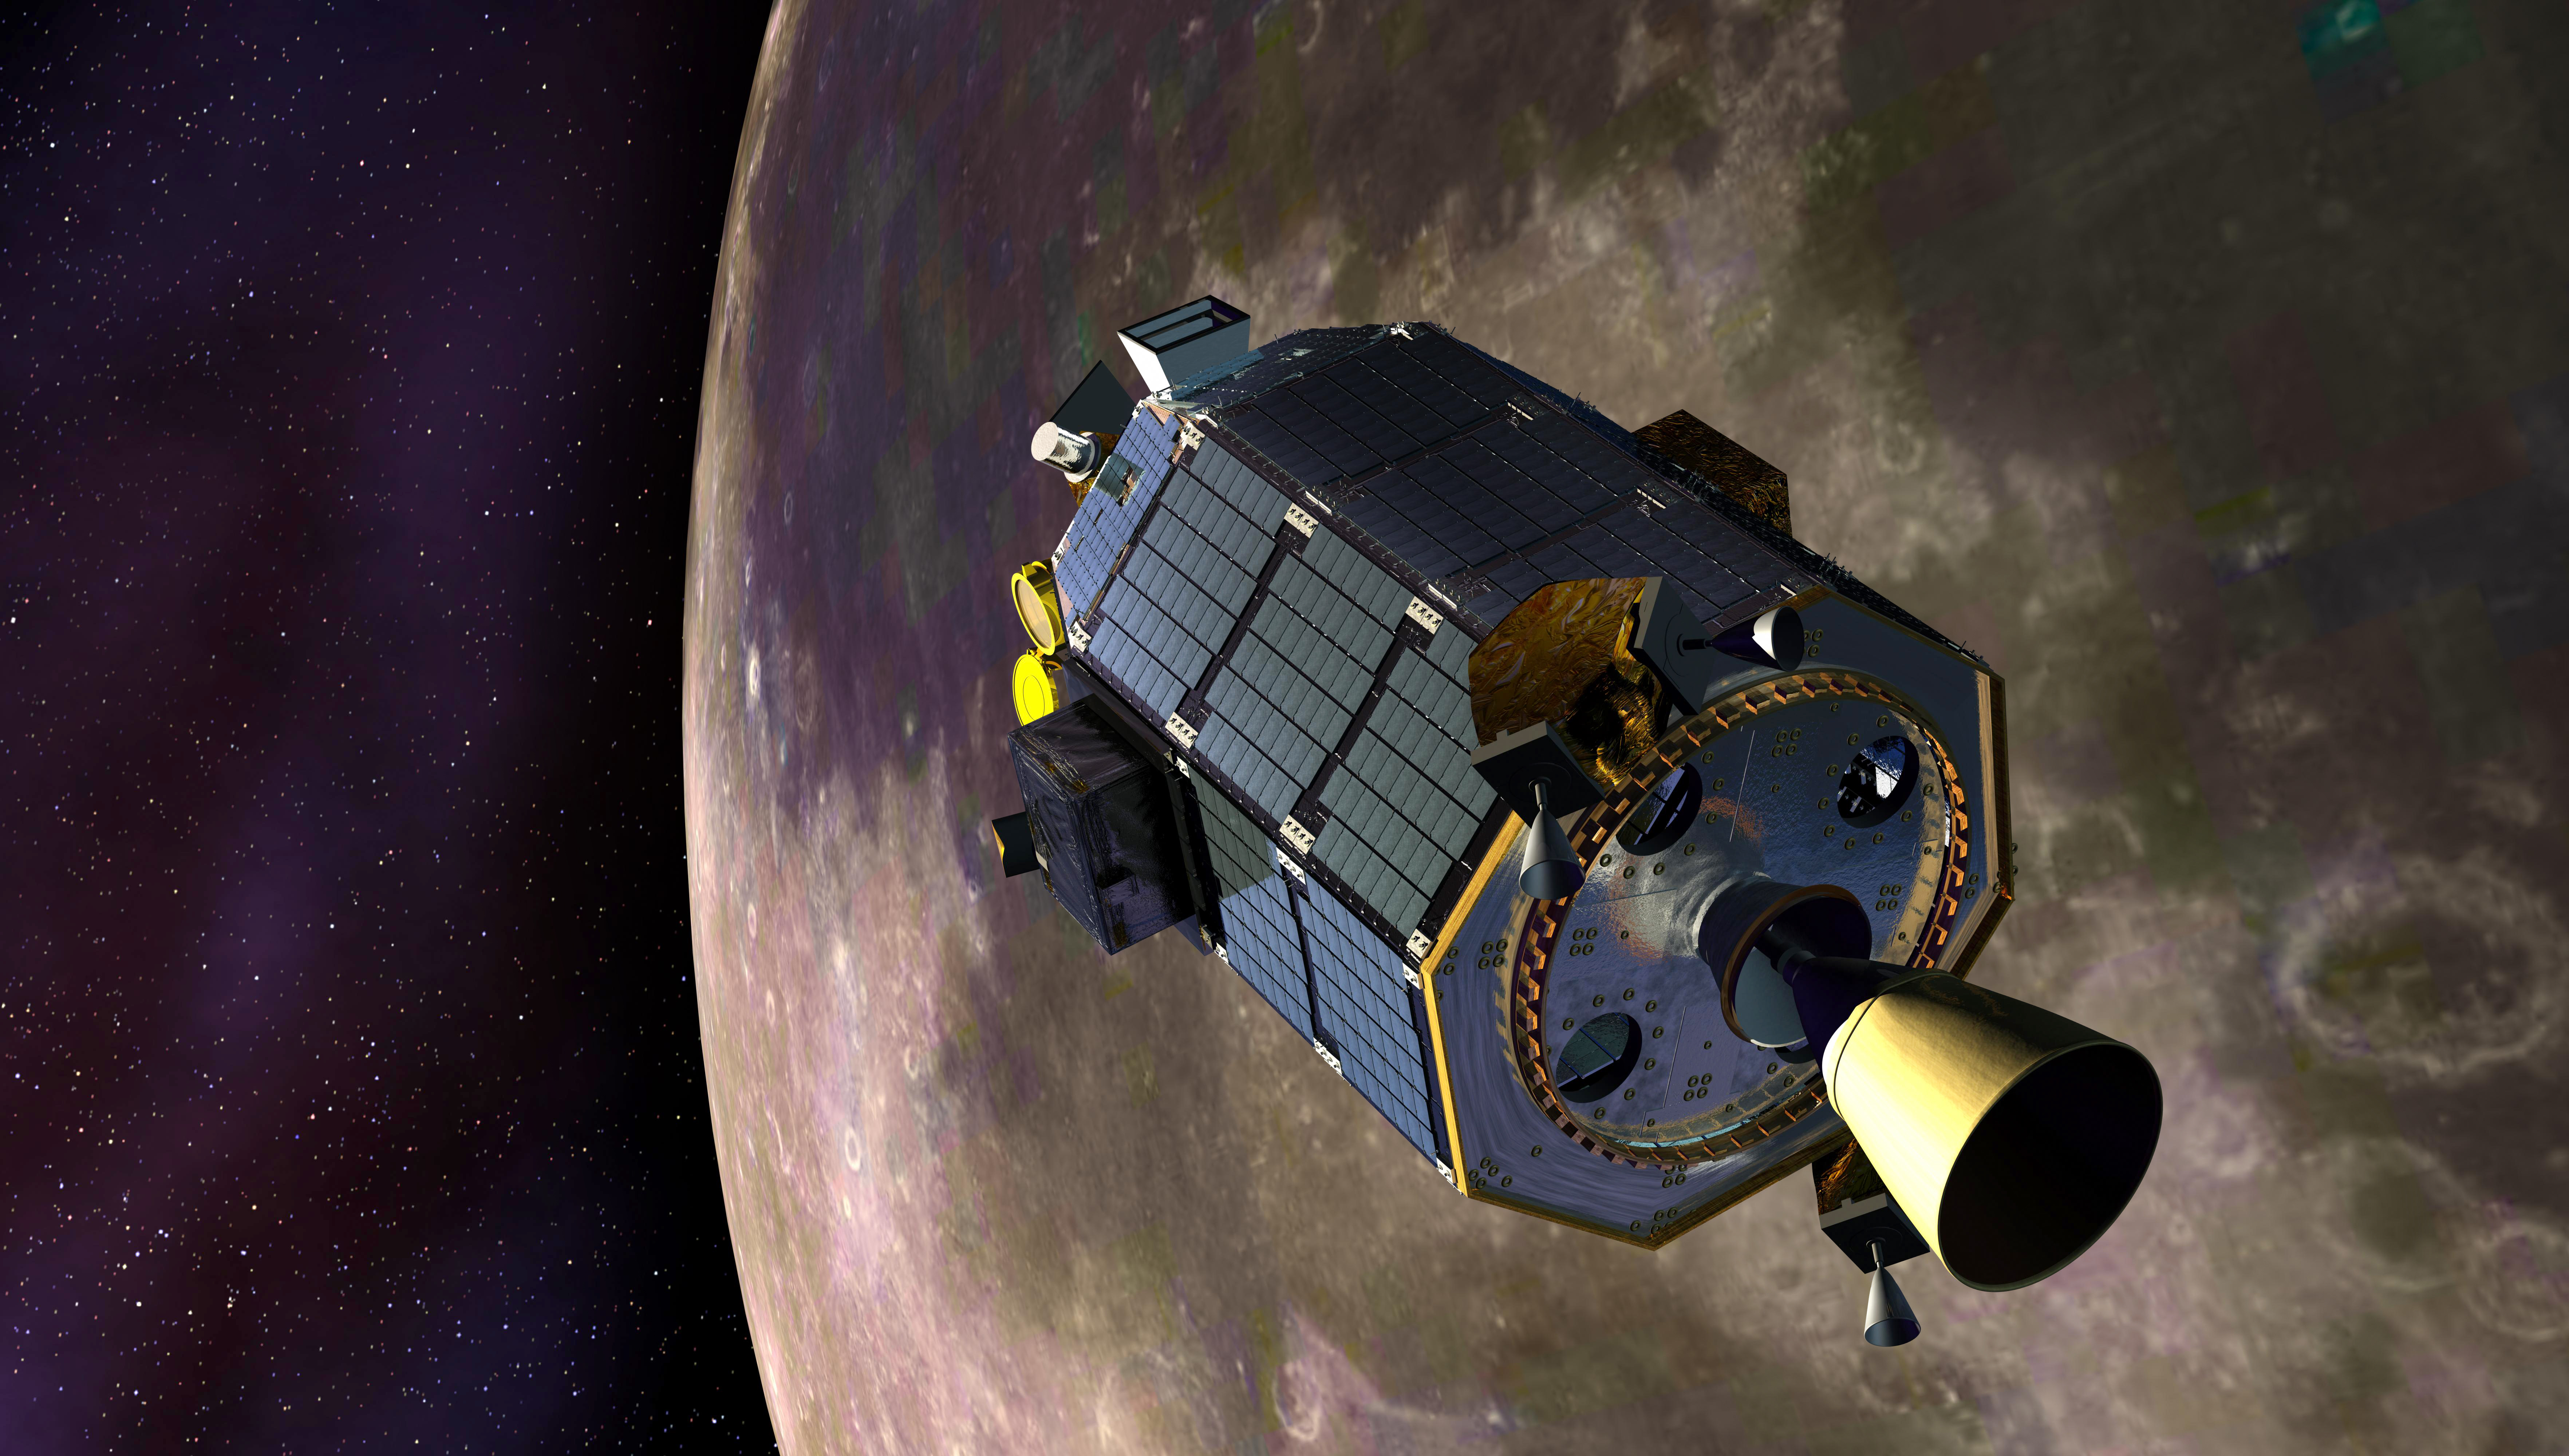

LADEE in Lunar Orbit

An artist's concept showing the Lunar Atmosphere and Dust Environment Explorer (LADEE) spacecraft is seen orbiting the moon as it prepares to fire its maneuvering thrusters to maintain a safe orbital altitude. ----- What is LADEE? The Lunar Atmosphere and Dust Environment Explorer (LADEE) is designed to study the Moon's thin exosphere and the lunar dust environment. An "exosphere" is an atmosphere that is so thin and tenuous that molecules don't collide with each other. Studying the Moon's exosphere will help scientists understand other planetary bodies with exospheres too, like Mercury and some of Jupiter's bigger moons. The orbiter will determine the density, composition and temporal and spatial variability of the Moon's exosphere to help us understand where the species in the exosphere come from and the role of the solar wind, lunar surface and interior, and meteoric infall as sources. The mission will also examine the density and temporal and spatial variability of dust particles that may get lofted into the atmosphere. The mission also will test several new technologies, including a modular spacecraft bus that may reduce the cost of future deep space missions and demonstrate two-way high rate laser communication for the first time from the Moon. LADEE now is ready to launch when the window opens on Sept. 6, 2013.

Credit: NASA Ames / Dana Berry